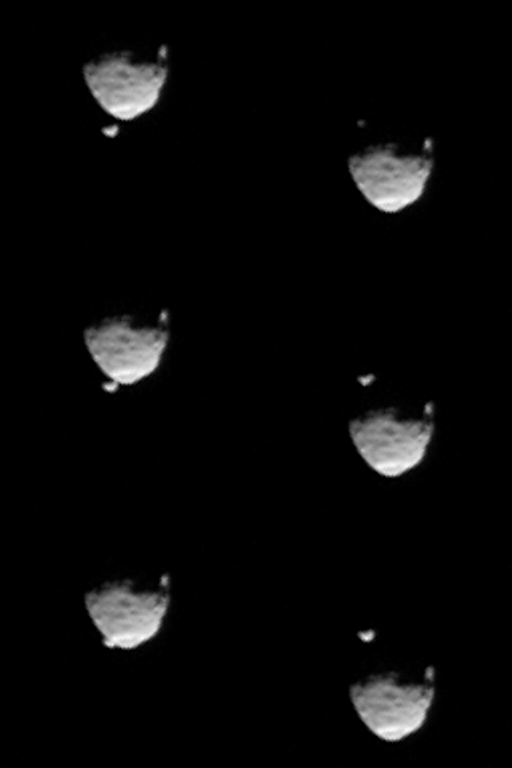

Before and After Occultation of Deimos by Phobos

These six images from NASA’s Mars rover Curiosity show the two moons of Mars moments before (left three) and after (right three) the larger moon, Phobos, occulted Deimos on Aug. 1, 2013. On each side, the top image is earlier in time than the ones beneath it.

Curiosity used the telephoto-lens camera of its two-camera Mast Camera (Mastcam) instrument to record this occultation.

Malin Space Science Systems, San Diego, built and operates Mastcam. NASA’s Jet Propulsion Laboratory manages the Mars Science Laboratory mission and the mission’s Curiosity rover for NASA’s Science Mission Directorate in Washington. The rover was designed, developed and assembled at JPL, a division of the California Institute of Technology in Pasadena.

Credit: NASA/JPL-Caltech/Malin Space Science Systems/Texas A&M Univ.